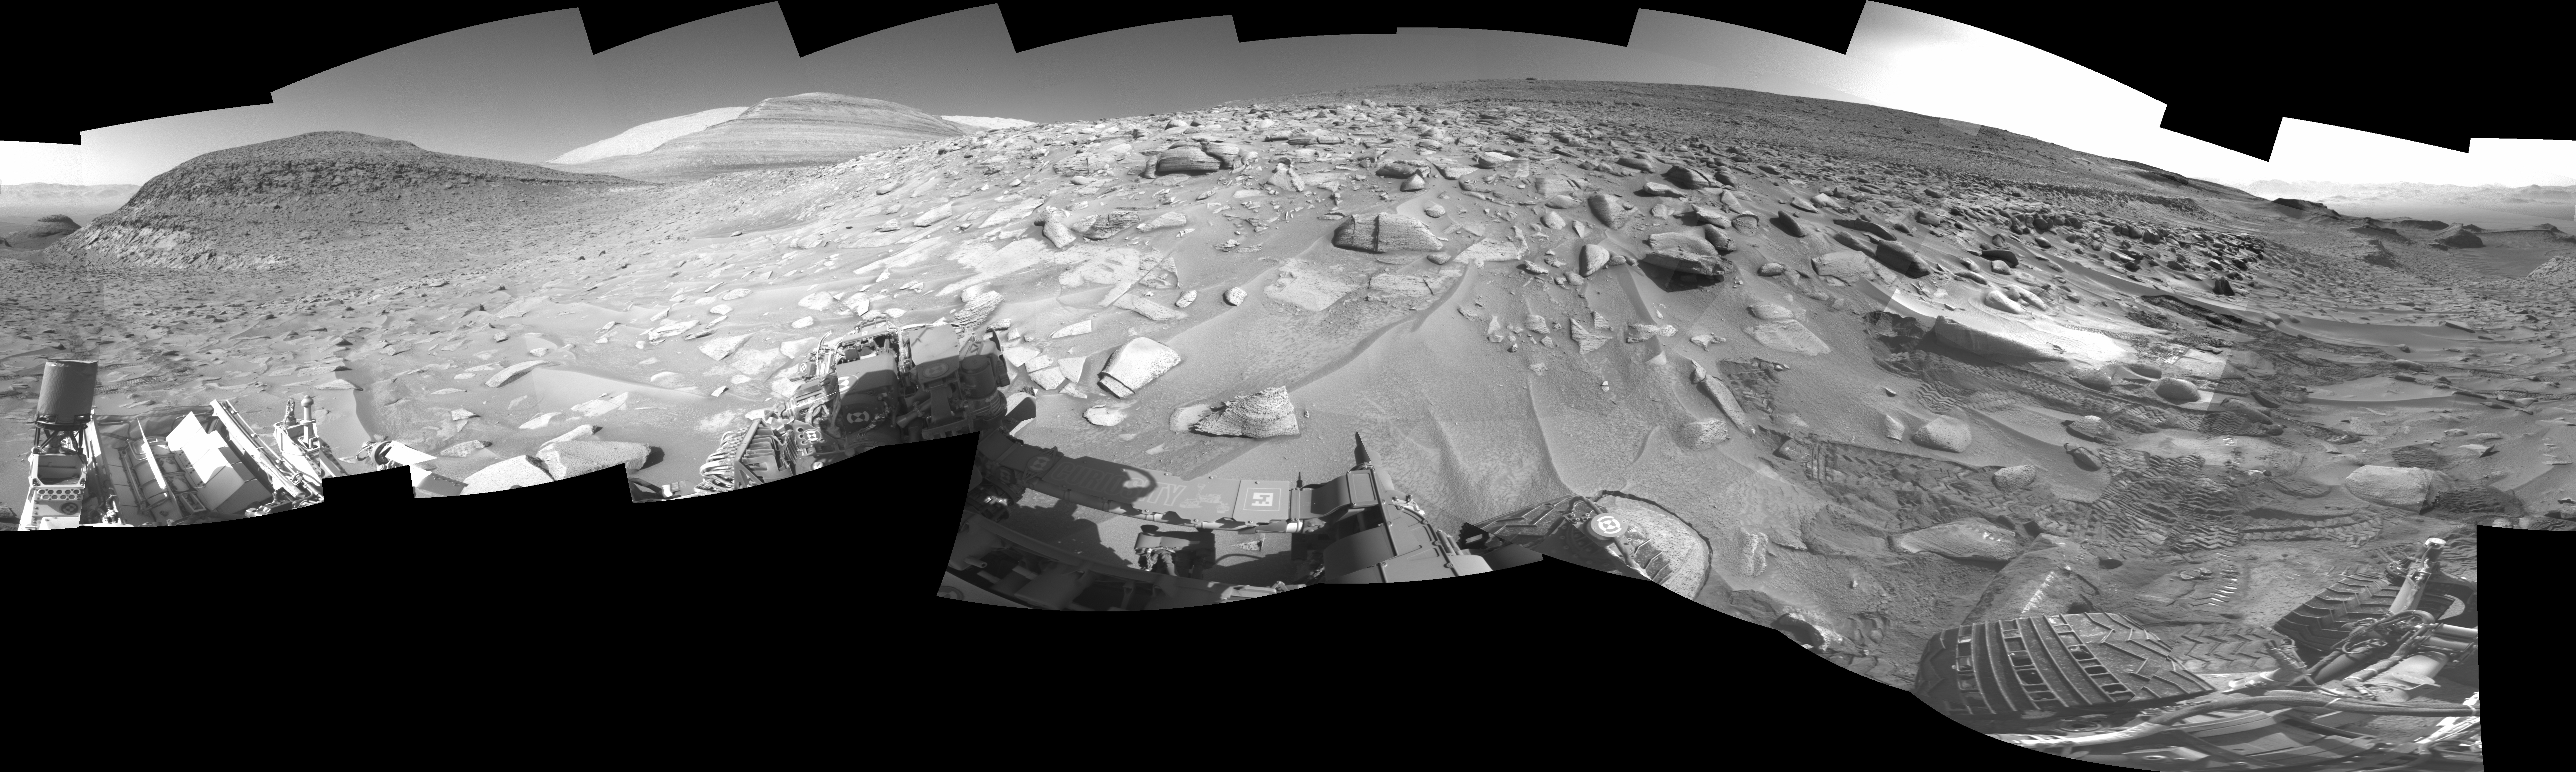

Curiosity Views Its Tracks Using Its Navcam

NASA’s Curiosity Mars rover left several sets of tracks where the rover experienced a fault, or unexpected stoppage mid-drive, while climbing a particularly difficult slope. The bright rock seen directly above the rover’s wheel is what caused the rover to fault. Tracks can be seen above the wheel at right, indicating where Curiosity backed up and repositioned to try again.

The rover’s navigation cameras captured this panorama on June 8, 2023, the 3,853rd Martian day, or sol, of the mission.

Curiosity was built by NASA’s Jet Propulsion Laboratory, which is managed by Caltech in Pasadena, California. JPL leads the mission on behalf of NASA’s Science Mission Directorate in Washington.

Credit: NASA/JPL-Caltech